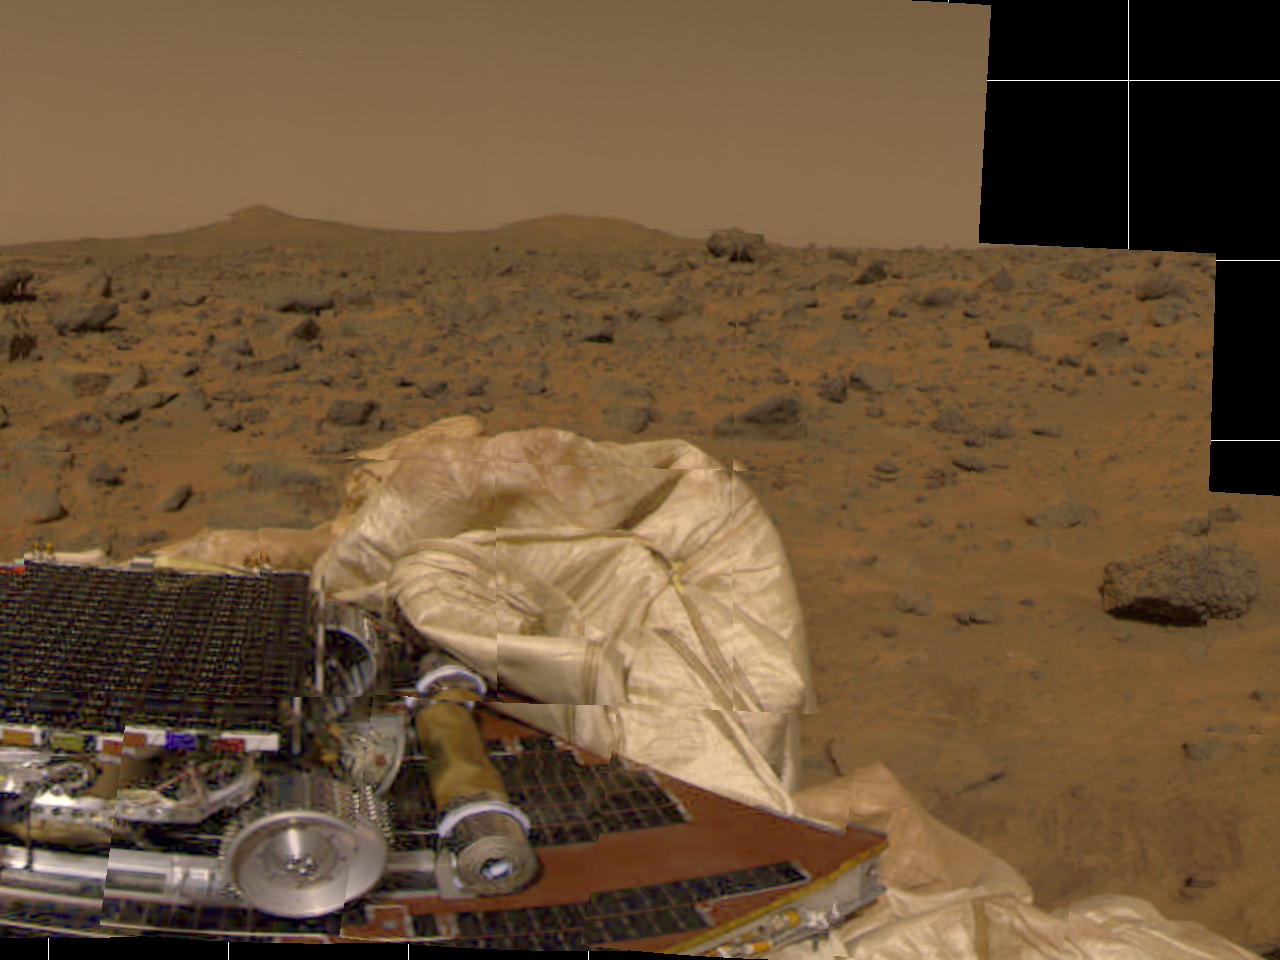

Martian Terrain, Unfurled Rover Ramps & Deflated Airbags

The Imager for Mars Pathfinder (IMP) took this image of surrounding terrain in the mid-morning on Mars (2:30 PM Pacific Daylight Time) earlier today. Part of the small rover, Sojourner, is visible on the left side of the picture. The tan cylinder to the right of the rover is one of two rolled-up ramps by which the rover will descend to the ground. The white, billowy material in the center of the picture is part of the airbag system. Many rocks of different shapes and sizes are visible between the lander and the horizon. Two hills are visible on the horizon. The notch on the left side of the leftmost conical hill is an artifact of the processing of this picture.

Pathfinder, a low-cost Discovery mission, is the first of a new fleet of spacecraft that are planned to explore Mars over the next ten years. Mars Global Surveyor, already en route, arrives at Mars on September 11 to begin a two year orbital reconnaissance of the planet’s composition, topography, and climate. Additional orbiters and landers will follow every 26 months.

Mars Pathfinder is the second in NASA’s Discovery program of low-cost spacecraft with highly focused science goals. The Jet Propulsion Laboratory, Pasadena, CA, developed and manages the Mars Pathfinder mission for NASA’s Office of Space Science, Washington, D.C. JPL is an operating division of the California Institute of Technology (Caltech). The Imager for Mars Pathfinder (IMP) was developed by the University of Arizona Lunar and Planetary Laboratory under contract to JPL. Peter Smith is the Principal Investigator.

Photojournal note: Sojourner spent 83 days of a planned seven-day mission exploring the Martian terrain, acquiring images, and taking chemical, atmospheric and other measurements. The final data transmission received from Pathfinder was at 10:23 UTC on September 27, 1997. Although mission managers tried to restore full communications during the following five months, the successful mission was terminated on March 10, 1998.

Credit: NASA/JPL